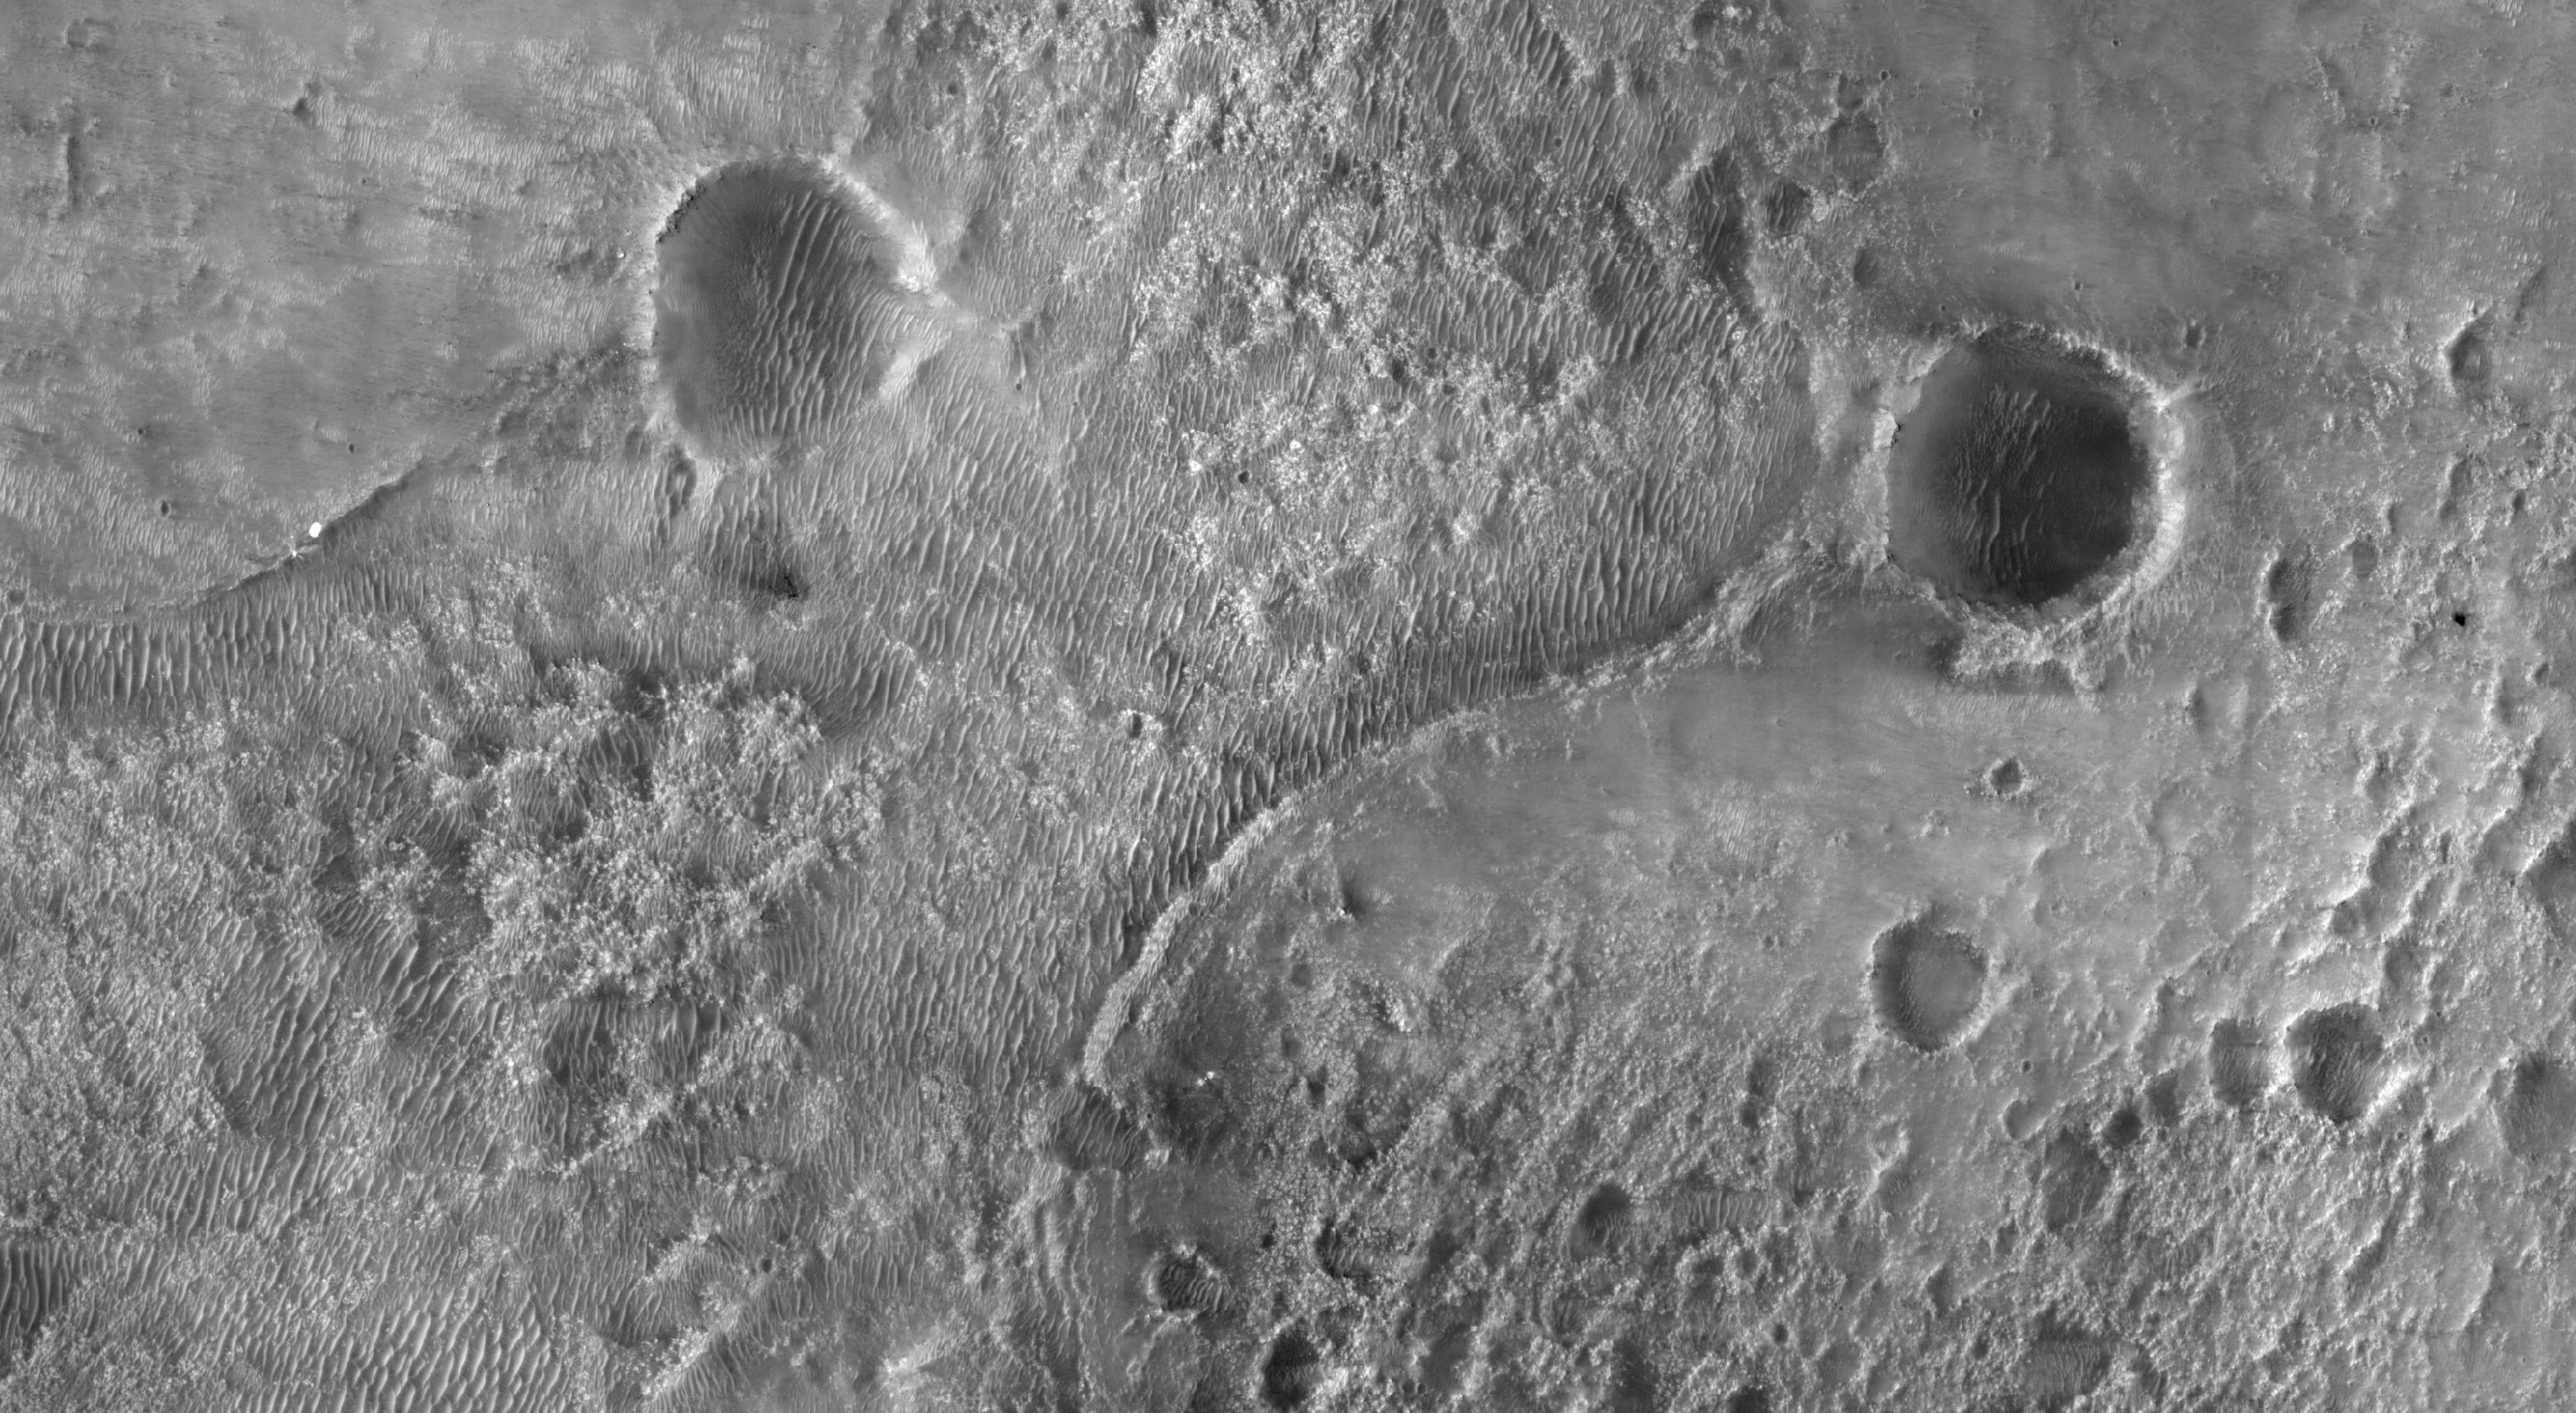

Perseverance and Mars 2020 Spacecraft Components on the Surface

This first image of NASA’s Perseverance Rover on the surface of Mars from the Context Camera (CTX) aboard NASA’s Mars Reconnaissance Orbiter (MRO) shows the many parts of the Mars 2020 mission landing system that got the rover safely on the ground. The image was taken on Feb. 19, 2021.

An annotated version of the image (Figure 1) points out the locations of the parachute and back shell, the descent stage, the Perseverance rover, and the heat shield. Each inset shows an area about 650 feet (200 meters) across.

The rover itself sits at the center of a blast pattern created by the hovering descent stage that lowered it there using the sky crane maneuver. The descent stage flew off to crash at a safe distance, creating a V-shaped debris pattern that points back toward the rover. Earlier in the landing sequence, Perseverance jettisoned its heat shield and parachute, which can be seen on the surface in the separate locations illustrated.

These objects are highly visible on the surface of Mars now but will become dustier with time and slowly fade into the background over years. HiRISE will continue to image the Perseverance landing site to track the progress of the rover and changes with the other pieces of hardware that accompanied it.

Close-ups of the spacecraft can be seen in PIA24334, PIA2335, PIA24336, and PIA24337.

MRO’s mission is managed by NASA’s Jet Propulsion Laboratory, a division of Caltech in Pasadena, California, for NASA’s Science Mission Directorate. Lockheed Martin Space in Denver, built the spacecraft. The University of Arizona provided and operates HiRISE.

A key objective for Perseverance’s mission on Mars is astrobiology, including the search for signs of ancient microbial life. The rover will characterize the planet’s geology and past climate, pave the way for human exploration of the Red Planet, and be the first mission to collect and cache Martian rock and regolith (broken rock and dust).

Subsequent NASA missions, in cooperation with ESA (European Space Agency), would send spacecraft to Mars to collect these sealed samples from the surface and return them to Earth for in-depth analysis.

The Mars 2020 Perseverance mission is part of NASA’s Moon to Mars exploration approach, which includes Artemis missions to the Moon that will help prepare for human exploration of the Red Planet.

NASA’s Jet Propulsion Laboratory, which is managed for NASA by Caltech in Pasadena, California, built and manages operations of the Perseverance rover.

Credit: NASA/JPL-Caltech/MSSS